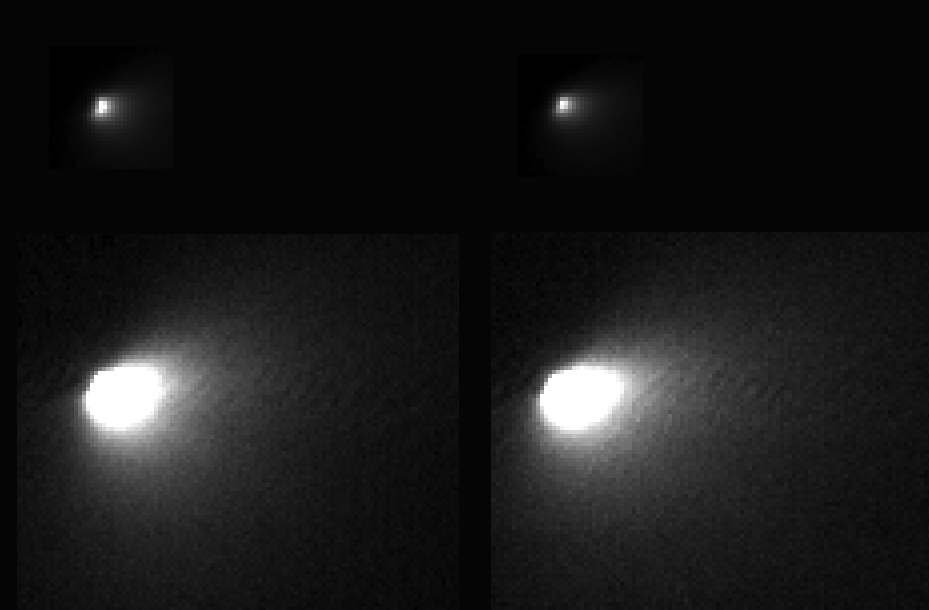

First Resolved Image of a Long-Period Comet’s Nucleus

These images were taken of comet C/2013 A1 Siding Spring by NASA’s Mars Reconnaissance Orbiter on Oct. 19, 2014, during the comet’s close flyby of Mars and the spacecraft. Comet Siding Spring is on its first trip this close to the sun from the Oort Cloud at the outer fringe of the solar system. This is the first resolved imaging of the nucleus of a long-period comet.

The High Resolution Imaging Science Experiment (HiRISE) camera on Mars Reconnaissance Orbiter acquired images of this comet from a minimum distance of about 86,000 miles (138,000 kilometers), yielding a scale of about 150 yards (138 meters) per pixel. Telescopic observers had modeled the size of the nucleus as about half a mile, or one kilometer, wide. However, the best HiRISE images show only two to three pixels across the brightest feature, probably the nucleus, suggesting a size less than half that estimate.

This composite image shows two versions of each of two of the best HiRISE images of the comet. Shown at top are images with the full dynamic range, showing the nucleus and bright coma near the nucleus. Shown at bottom are versions where the fainter outer coma is brightened, saturating the inner region. The images at left and right were taken about nine minutes apart.

These closest-approach images were made possible due to very precise pointing and slewing of the Mars Reconnaissance Orbiter by engineers at Lockheed Martin in Denver, based on comet position calculations by engineers at NASA’s Jet Propulsion Laboratory, Pasadena, California. HiRISE acquired three images 12 days before closest approach, when the comet was barely detectable above the “noise level” of the images. These early images indicated the comet was not quite at its predicted location. This new viewing angle on the comet was used to update its predicted location and timing at closest approach. Without this update, the comet may have been outside the HiRISE image area in the best images.

For more information on these images and future updates, see http://hirise.lpl.arizona.edu.

HiRISE is one of six instruments on NASA’s Mars Reconnaissance Orbiter. The University of Arizona, Tucson, operates HiRISE, which was built by Ball Aerospace & Technologies Corp., Boulder, Colorado. NASA’s Jet Propulsion Laboratory, a division of the California Institute of Technology in Pasadena, manages the Mars Reconnaissance Orbiter Project for NASA’s Science Mission Directorate, Washington.

Credit: NASA/JPL-Caltech/University of Arizona